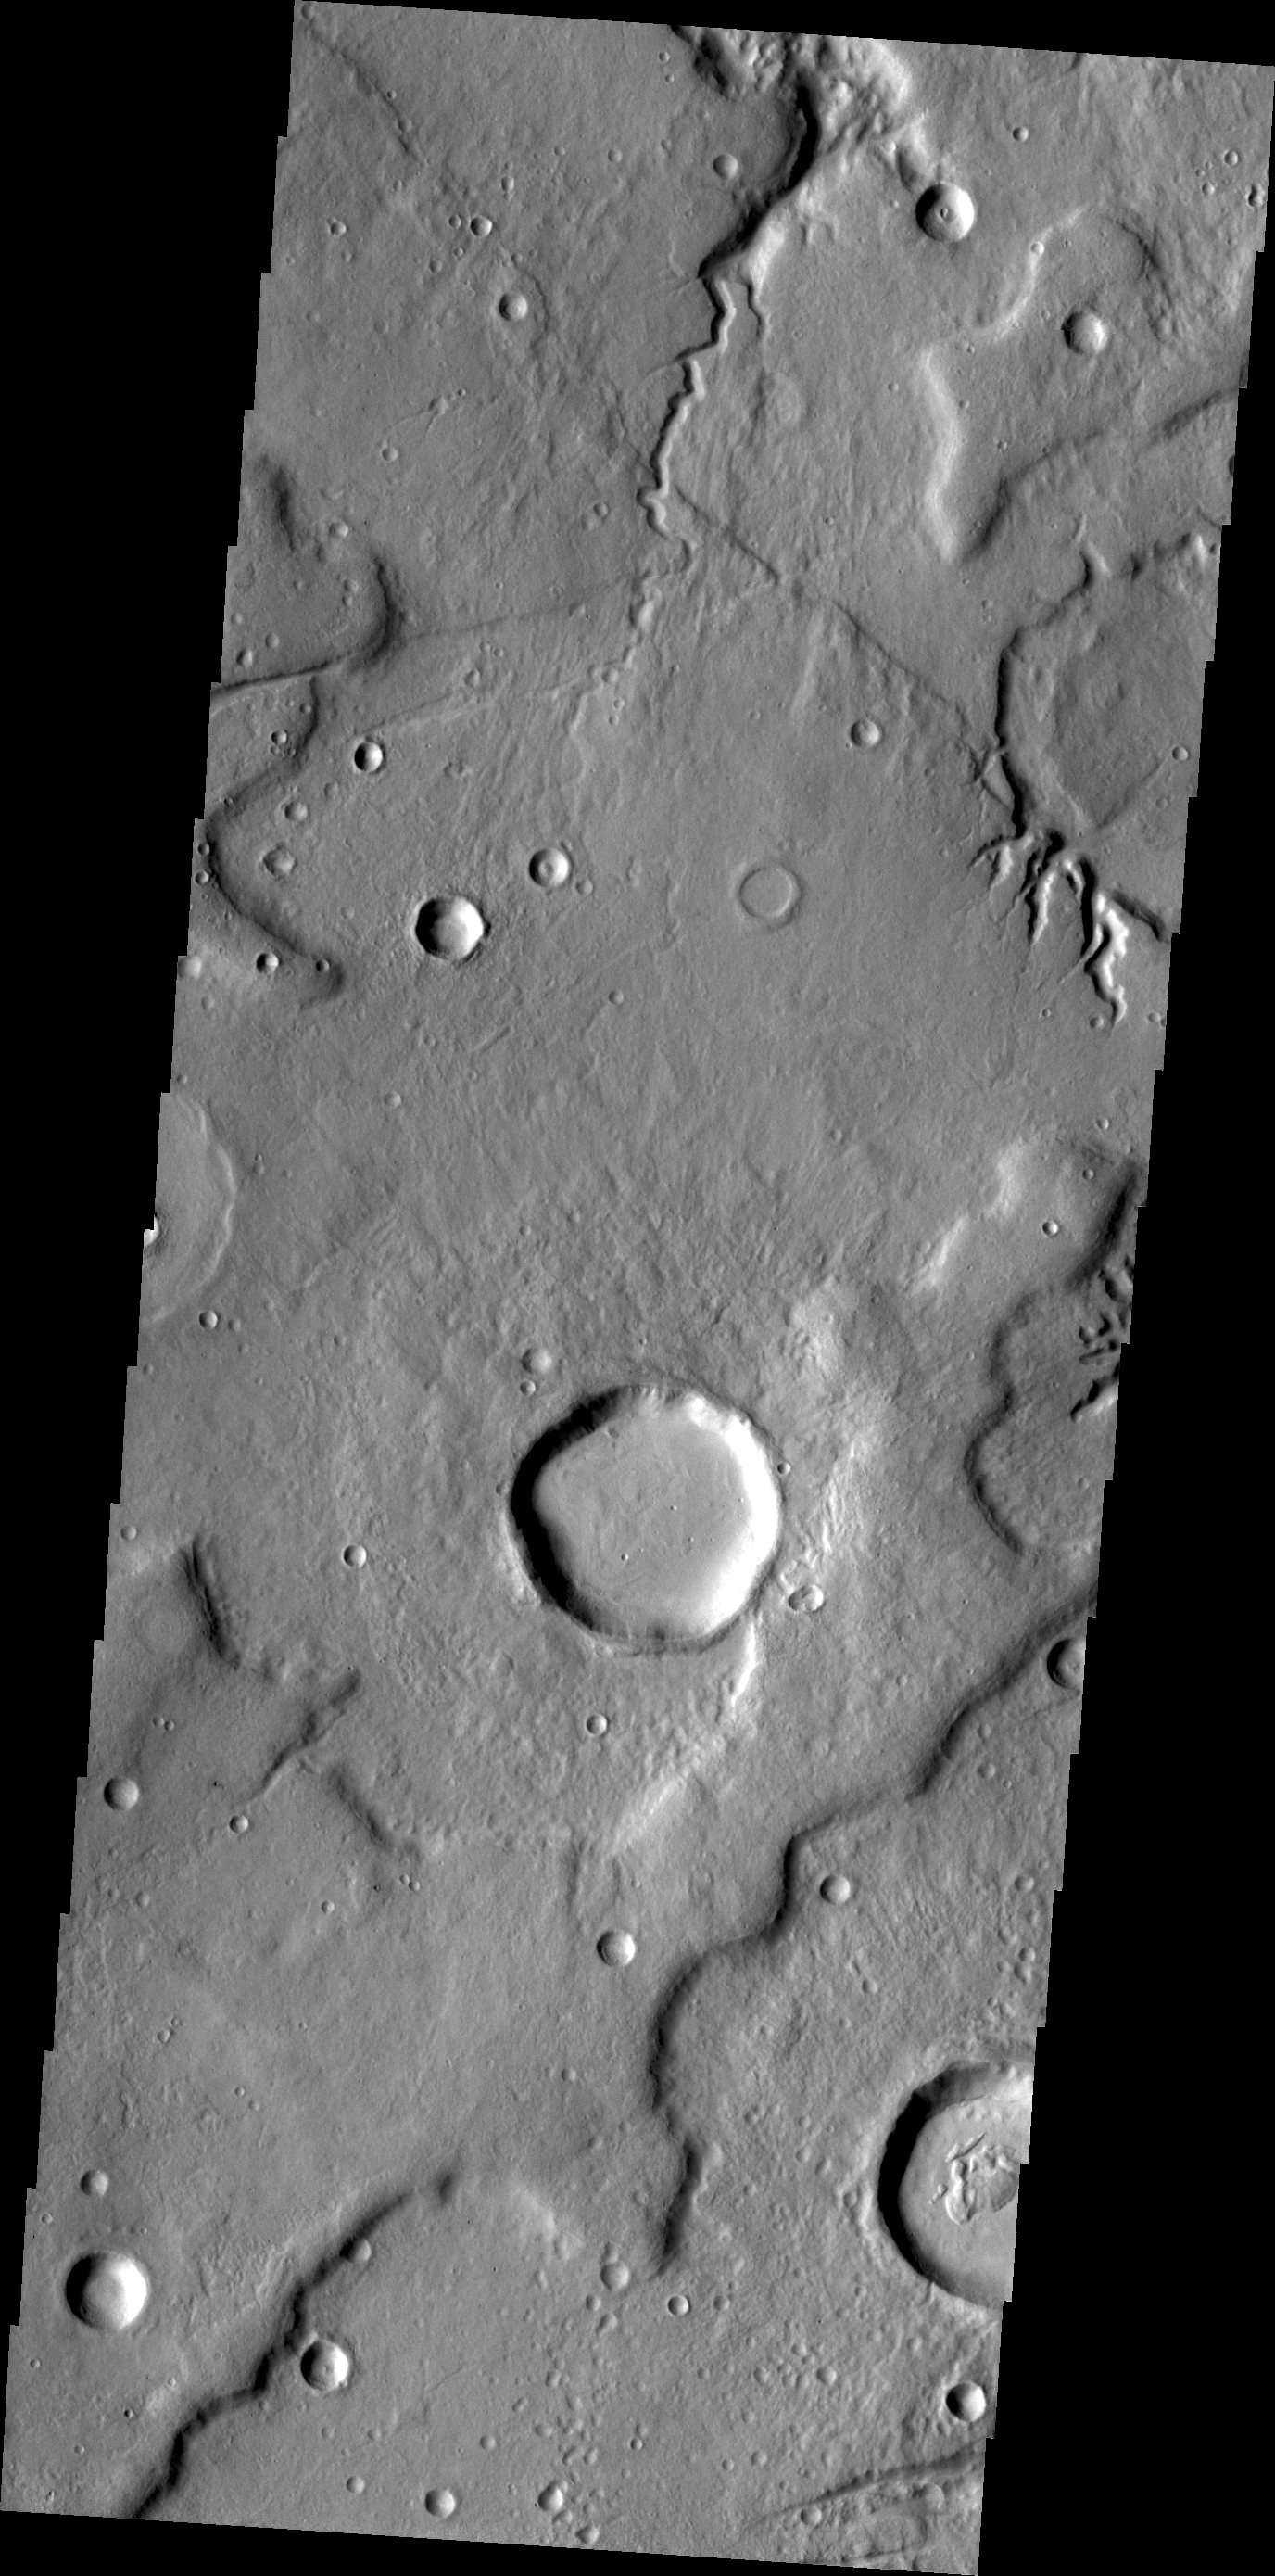

Channels

The small unnamed channels in today’s VIS image are located on the northeastern margin of Tempe Terra.

Credit: NASA/JPL/ASU